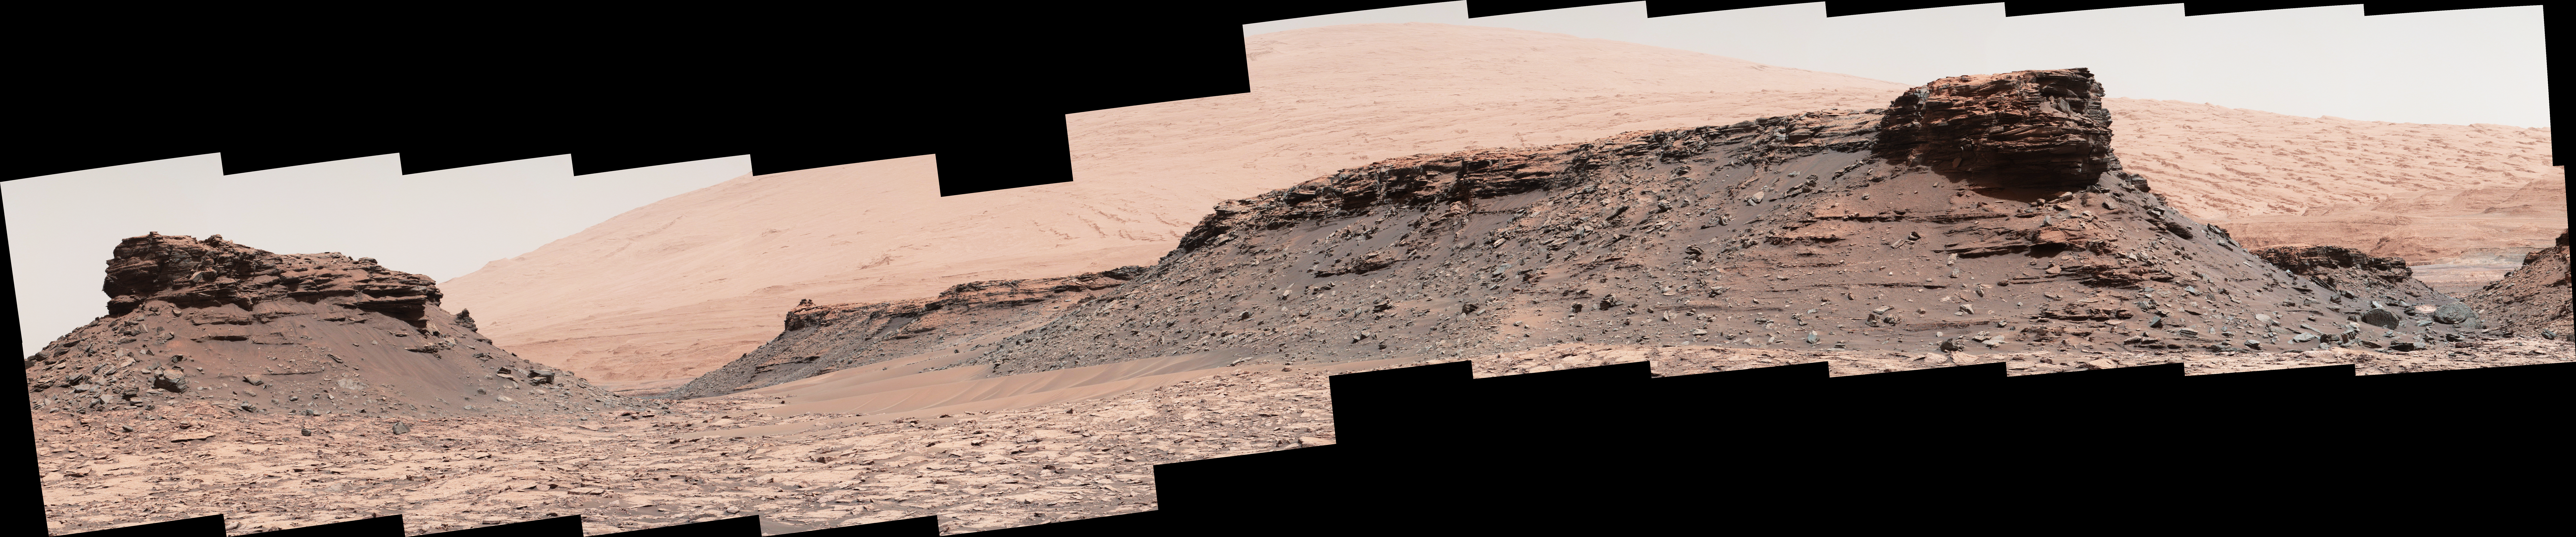

Martian Mesas in ‘Murray Buttes’ Area, Sol 1434

The two prominent mesas in this view of Mars’ “Murray Buttes” region from NASA’s Curiosity Mars rover are about 260 feet (about 80 meters) apart.

The top of the one on the left is about 26 feet (about 8 meters) above the surrounding plain and about 330 feet (about 100 meters) from Curiosity’s position when the rover acquired this view on Aug. 18, 2016, during the 1,434th Martian day, or sol, of its work Mars.

The component images of this mosaic were taken by the right-eye camera of the rover’s Mast Camera (Mastcam), which has a telephoto lens.

The mesa on the right is about 33 feet (about 10 meters) high. The top of it is about 270 feet (about 82 meters) from the rover. Upper Mount Sharp is the salmon-hued mound dominating the horizon between the scene’s two prominent mesas.

The left edge of this view is east-northeast from the rover; the right edge is southeast. The rover’s location when it recorded this scene was the site it reached in its Sol 1433 drive. (See map at http://mars.nasa.gov/msl/multimedia/images/?ImageID=7999.)

The scene is presented with a color adjustment that approximates white balancing, to resemble how the rocks and sand would appear under daytime lighting conditions on Earth.

Malin Space Science Systems, San Diego, built and operates Mastcam. JPL, a division of Caltech, manages the Mars Science Laboratory Project for NASA’s Science Mission Directorate, Washington, and built the project’s Curiosity rover.

Credit: NASA/JPL-Caltech/MSSS